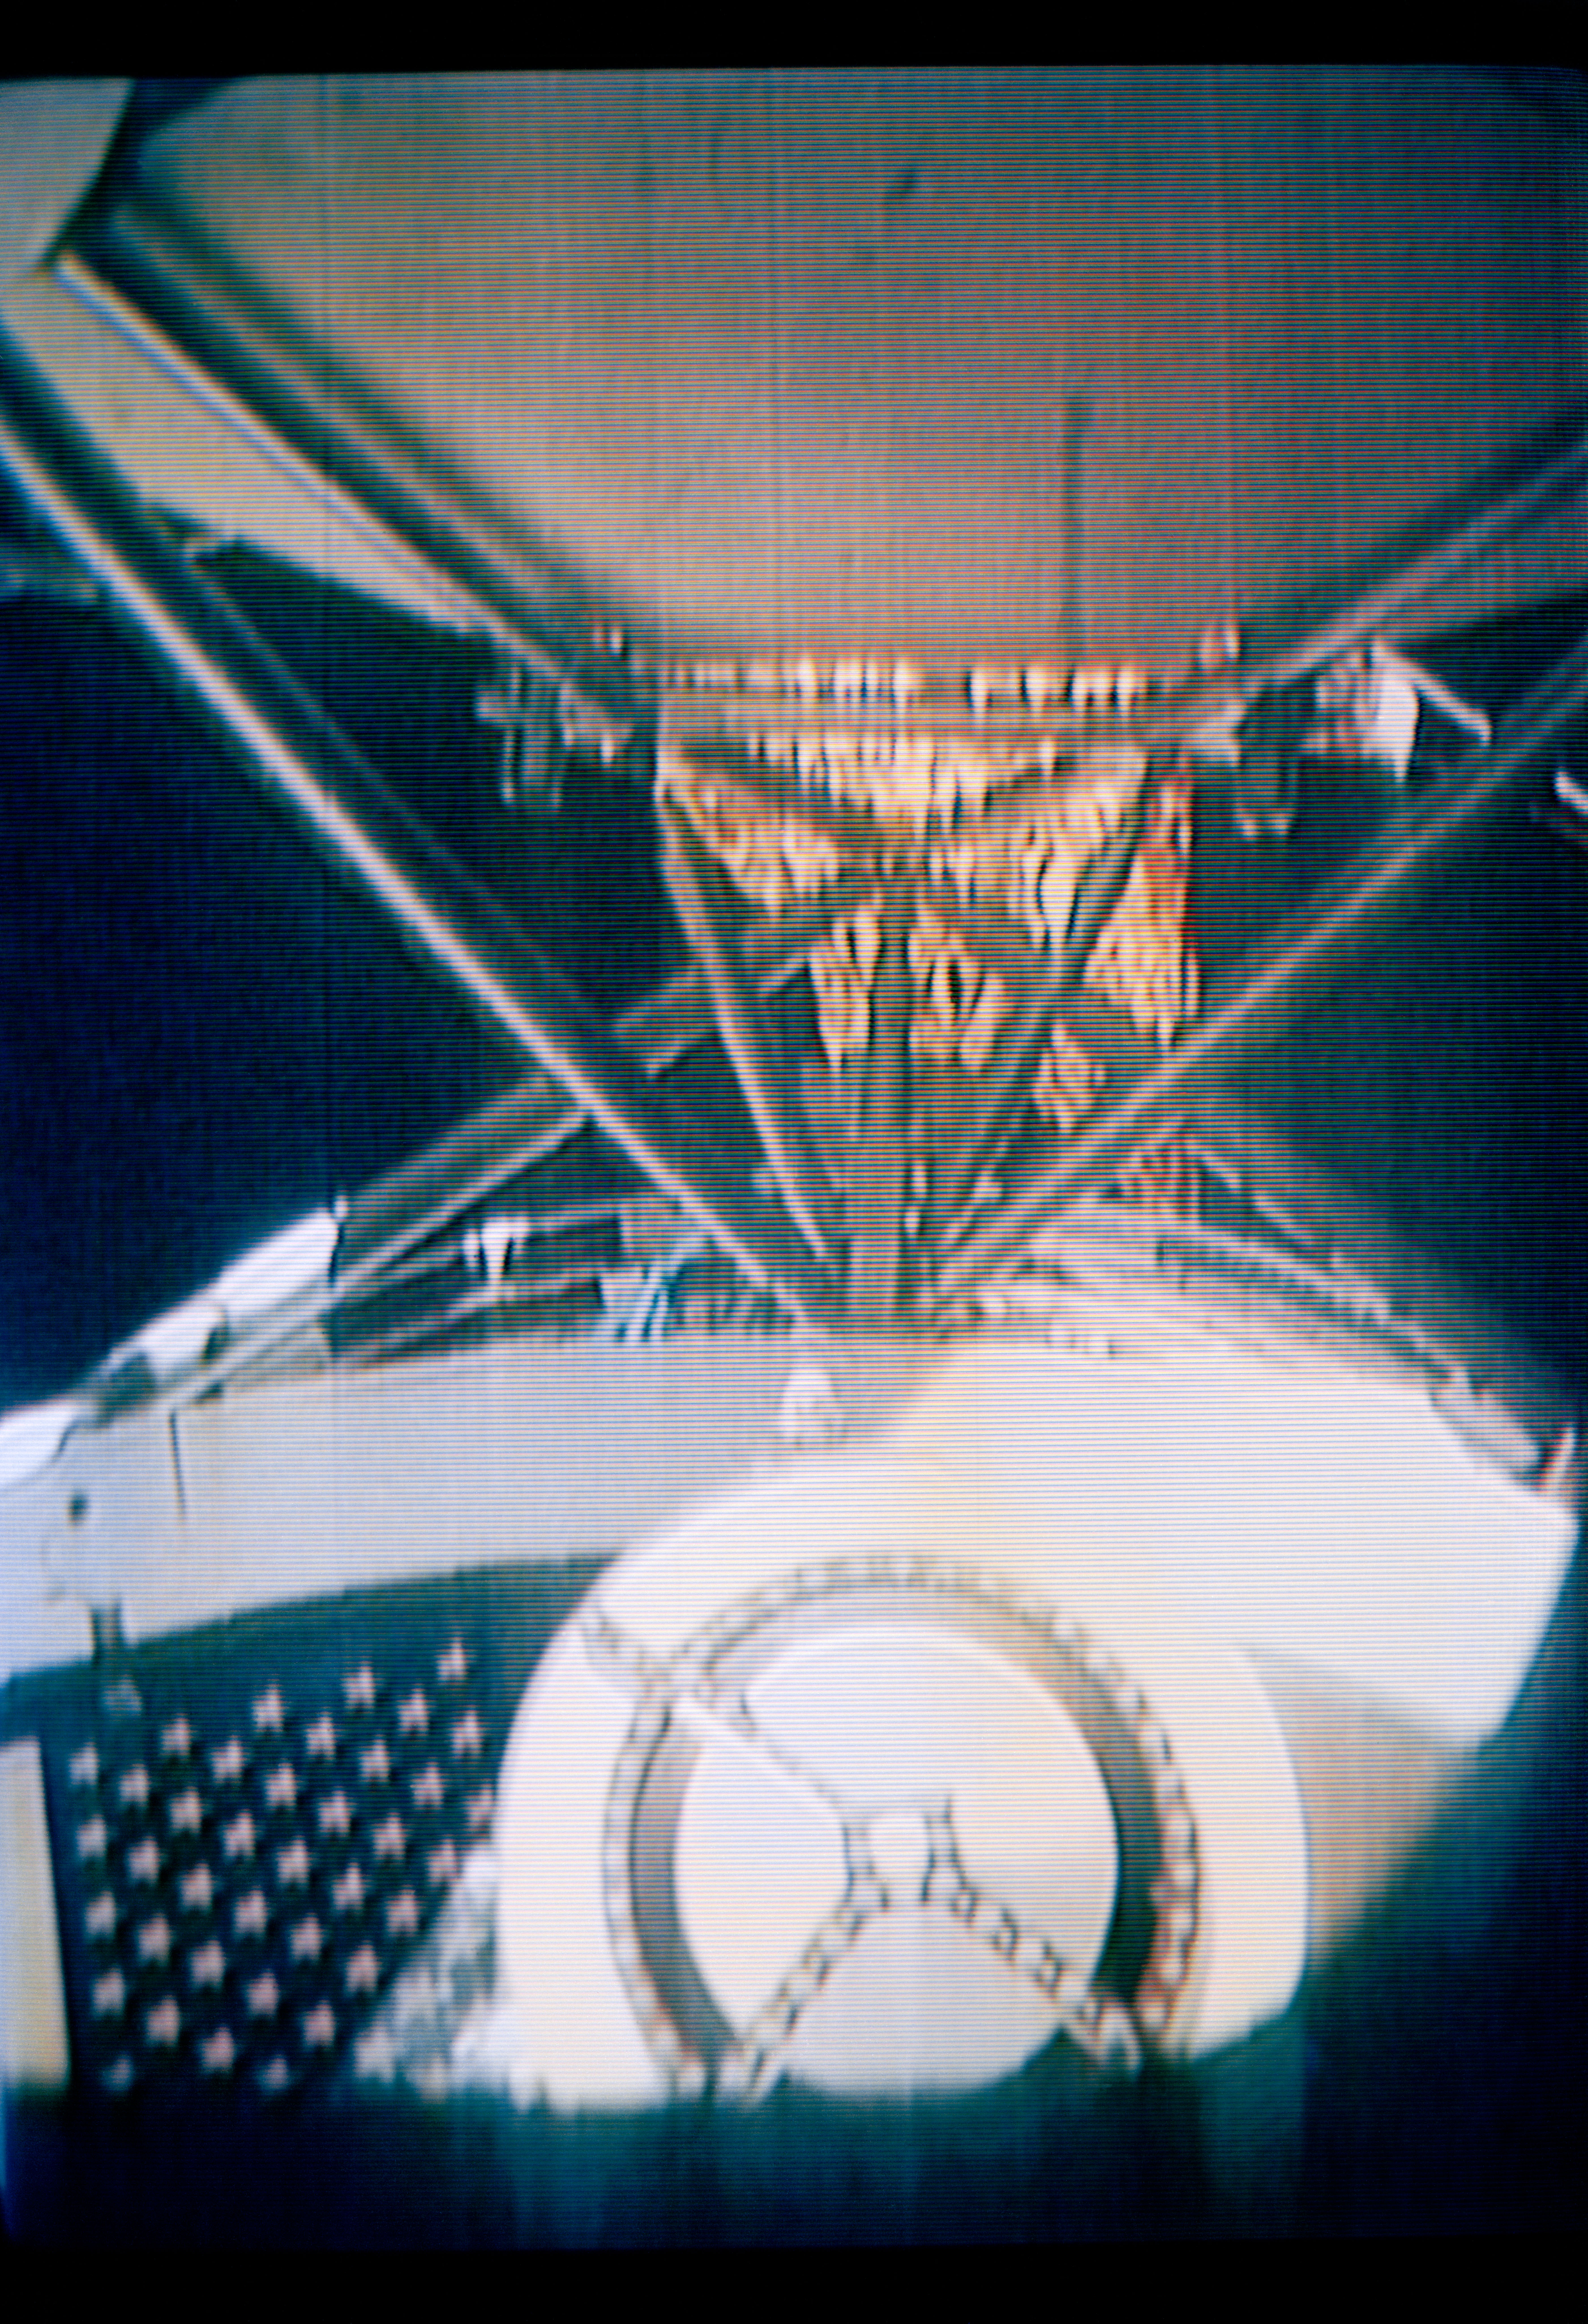

Deployment of "Parasol" solar shield

S73-26773 (26 May 1973) --- The deployment of the ?parasol? solar shield, a sunshade to help cool the overheated Orbital Workshop of the Skylab 1 space station cluster in Earth orbit, can be seen in the reproduction taken from a color television transmission made by a TV camera aboard the space station. The camera is in the Command Module; and the view is looking through the truss of the Apollo Telescope Mount. The sunshade is only partially deployed in this picture. The solar shield was pushed up through the OWS solar scientific airlock. The canopy of the ?parasol? measures 24 feet by 22 feet.

Credit: NASA